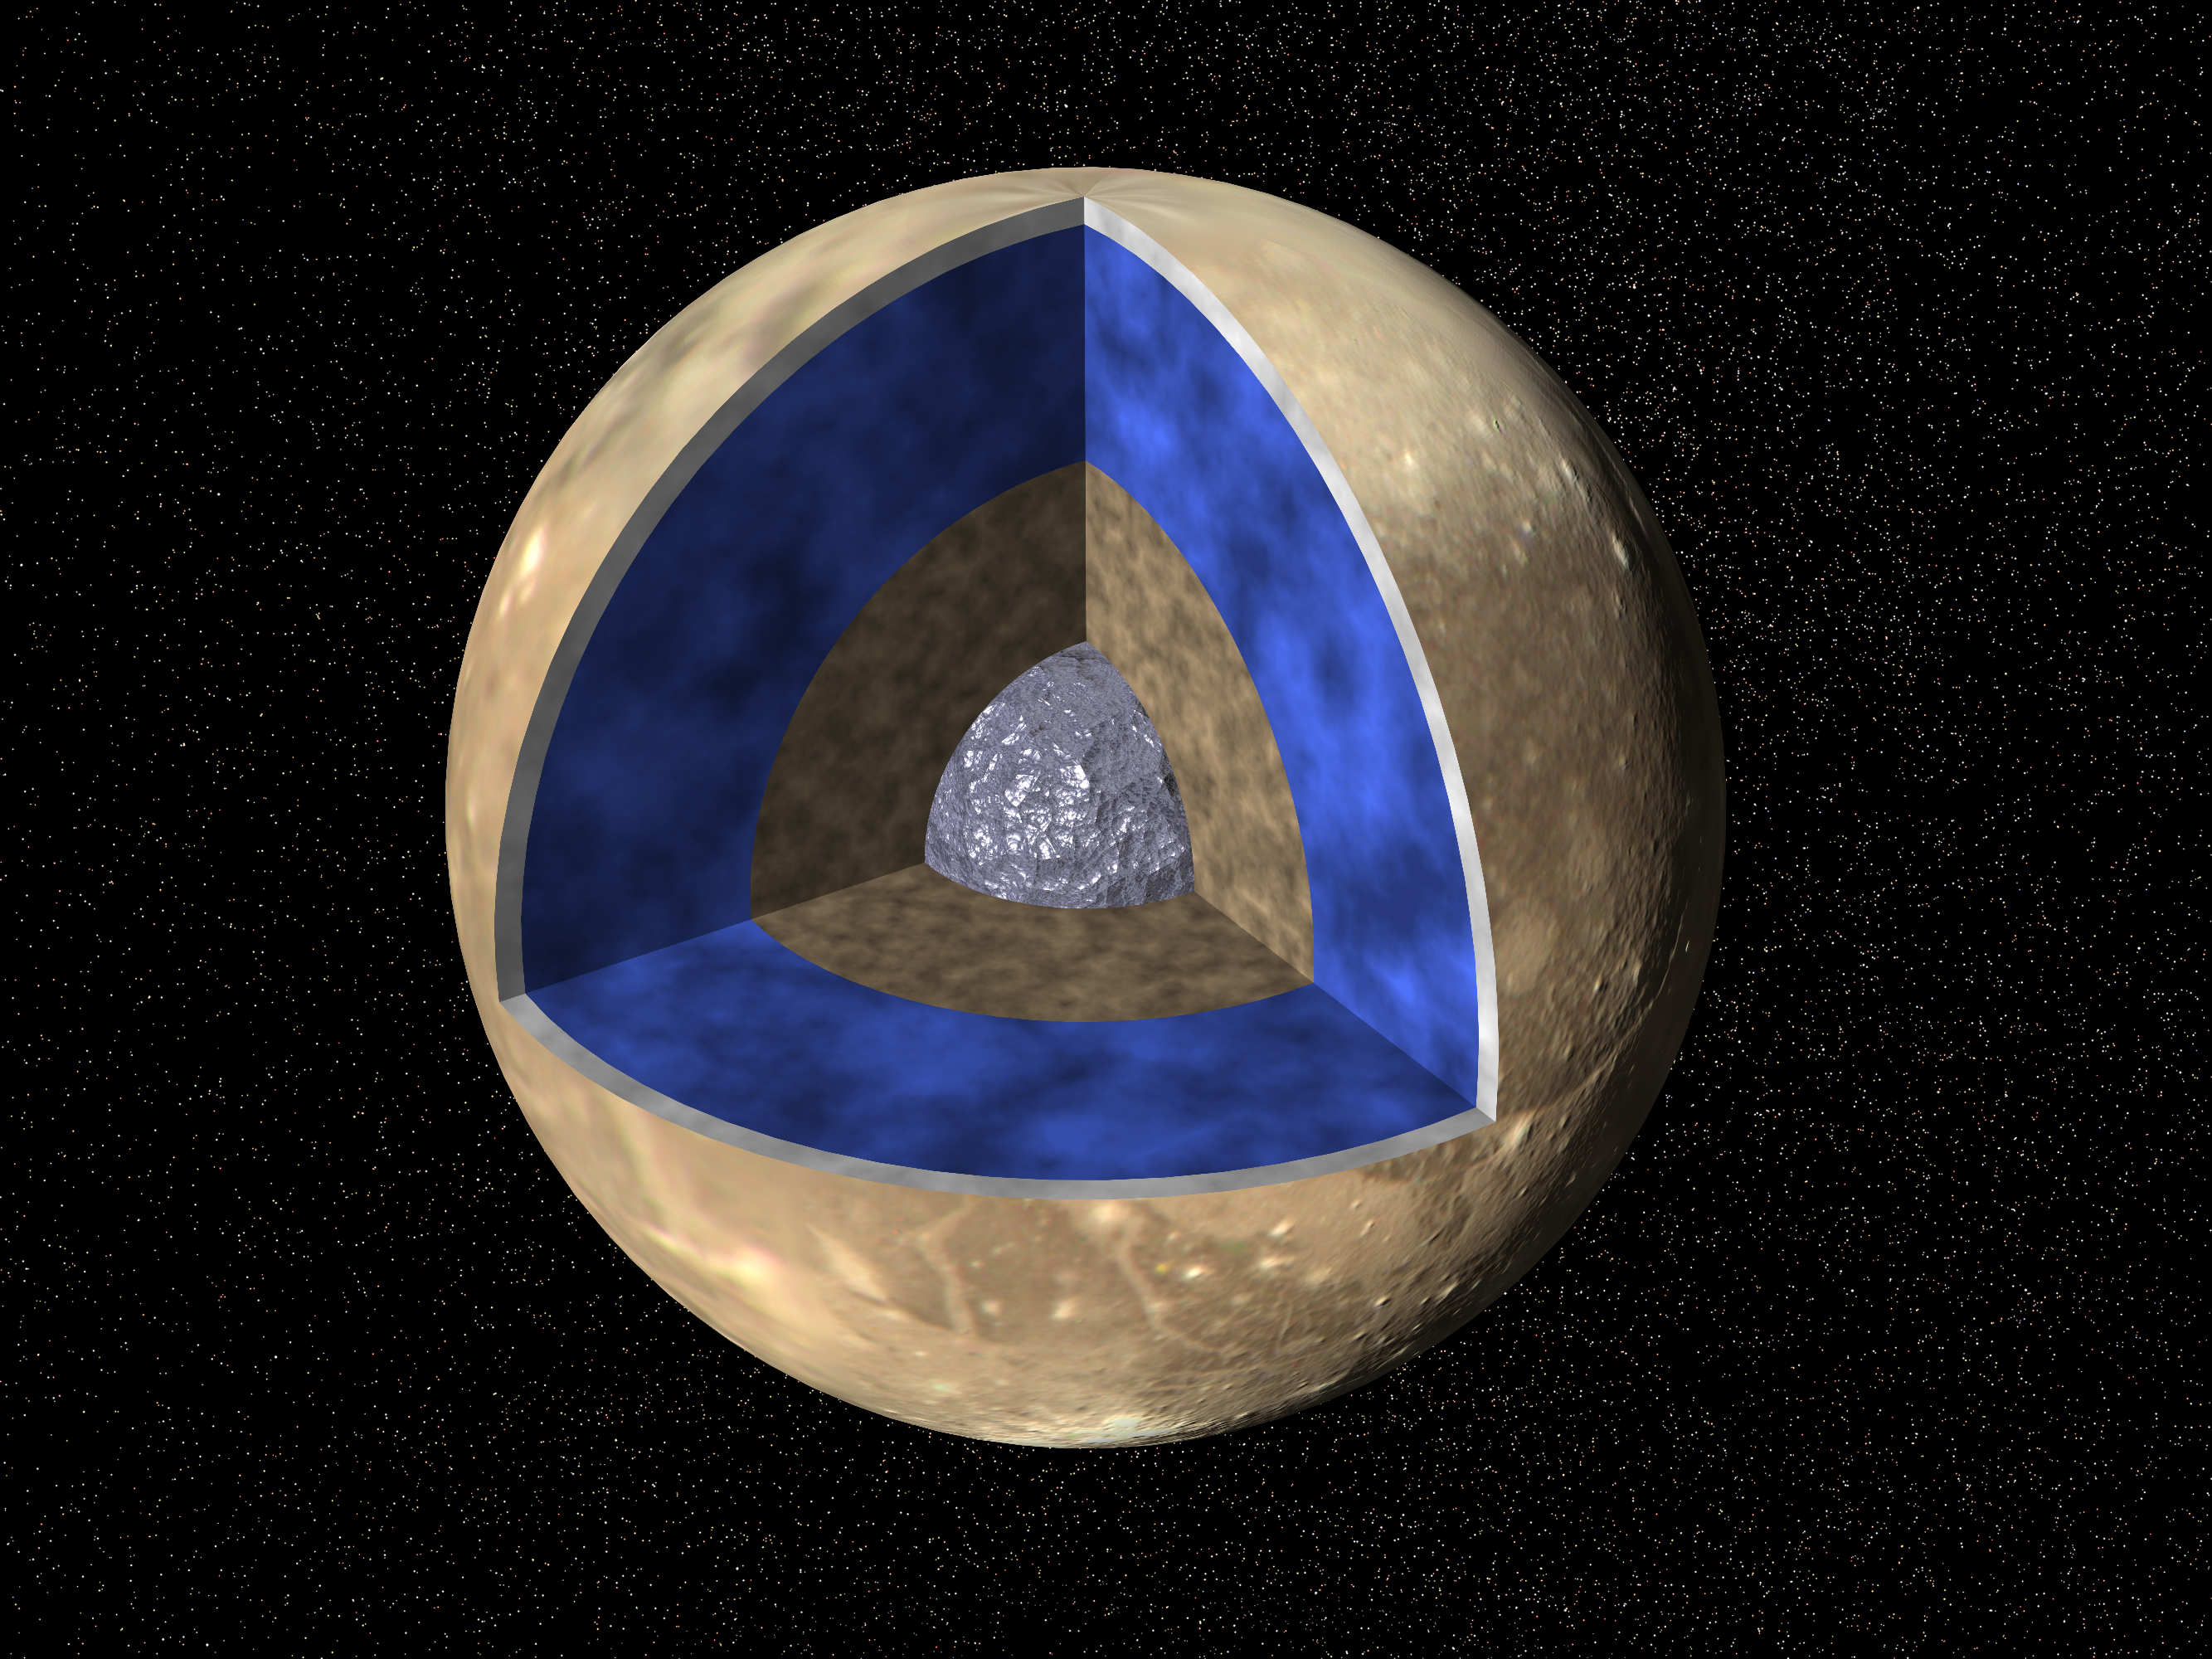

Ganymede G1 & G2 Encounters – Interior of Ganymede

Voyager images are used to create a global view of Ganymede. The cut-out reveals the interior structure of this icy moon. This structure consists of four layers based on measurements of Ganymede’s gravity field and theoretical analyses using Ganymede’s known mass, size and density. Ganymede’s surface is rich in water ice and Voyager and Galileo images show features which are evidence of geological and tectonic disruption of the surface in the past. As with the Earth, these geological features reflect forces and processes deep within Ganymede’s interior. Based on geochemical and geophysical models, scientists expected Ganymede’s interior to either consist of: a) an undifferentiated mixture of rock and ice or b) a differentiated structure with a large lunar sized “core” of rock and possibly iron overlain by a deep layer of warm soft ice capped by a thin cold rigid ice crust. Galileo’s measurement of Ganymede’s gravity field during its first and second encounters with the huge moon have basically confirmed the differentiated model and allowed scientists to estimate the size of these layers more accurately. In addition the data strongly suggest that a dense metallic core exists at the center of the rock core. This metallic core suggests a greater degree of heating at sometime in Ganymede’s past than had been proposed before and may be the source of Ganymede’s magnetic field discovered by Galileo’s space physics experiments.

Galileo’s primary 24 month mission includes eleven orbits around Jupiter and will provide observations of Jupiter, its moons and its magnetosphere. The Galileo mission is managed by the Jet Propulsion Laboratory for NASA’s Office of Space Science, Washington, D.C.

Credit: NASA/JPL